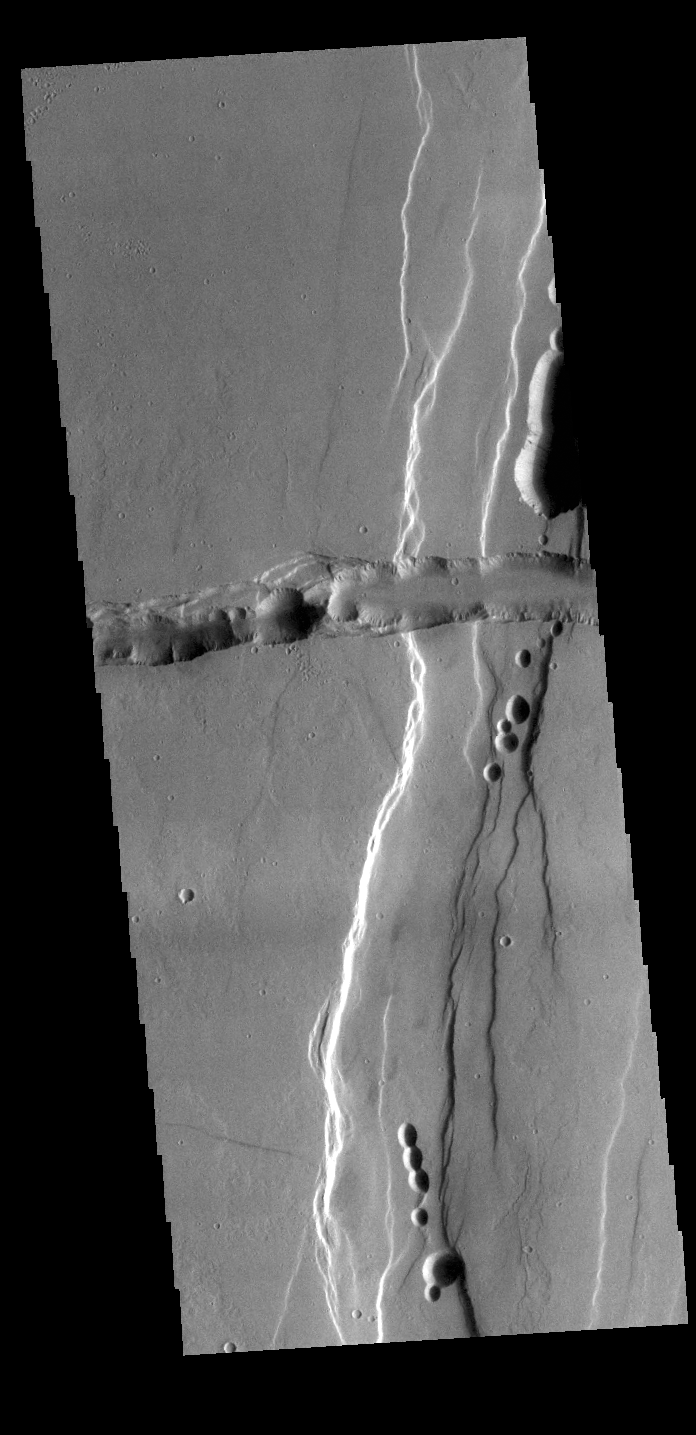

Tractus Catena

This VIS image shows part of Tractus Catena, just one of many north/south trending tectonic graben located south and east of Alba Mons. The features running vertically and horizontally in the image are both part of Tractus Catena. The horizontal section is younger than the vertical section, but it is not known when the horizontal part formed in relation to the vertical. While other graben in the area are identified as fossae (defined as a long, narrow depression), the circular depressions within these graben lead to the descriptor name catena (defined as a chain of craters). In this case the craters are a result of roof collapse into an underlying open space such as a lava tube.

Credit: NASA/JPL-Caltech/ASU